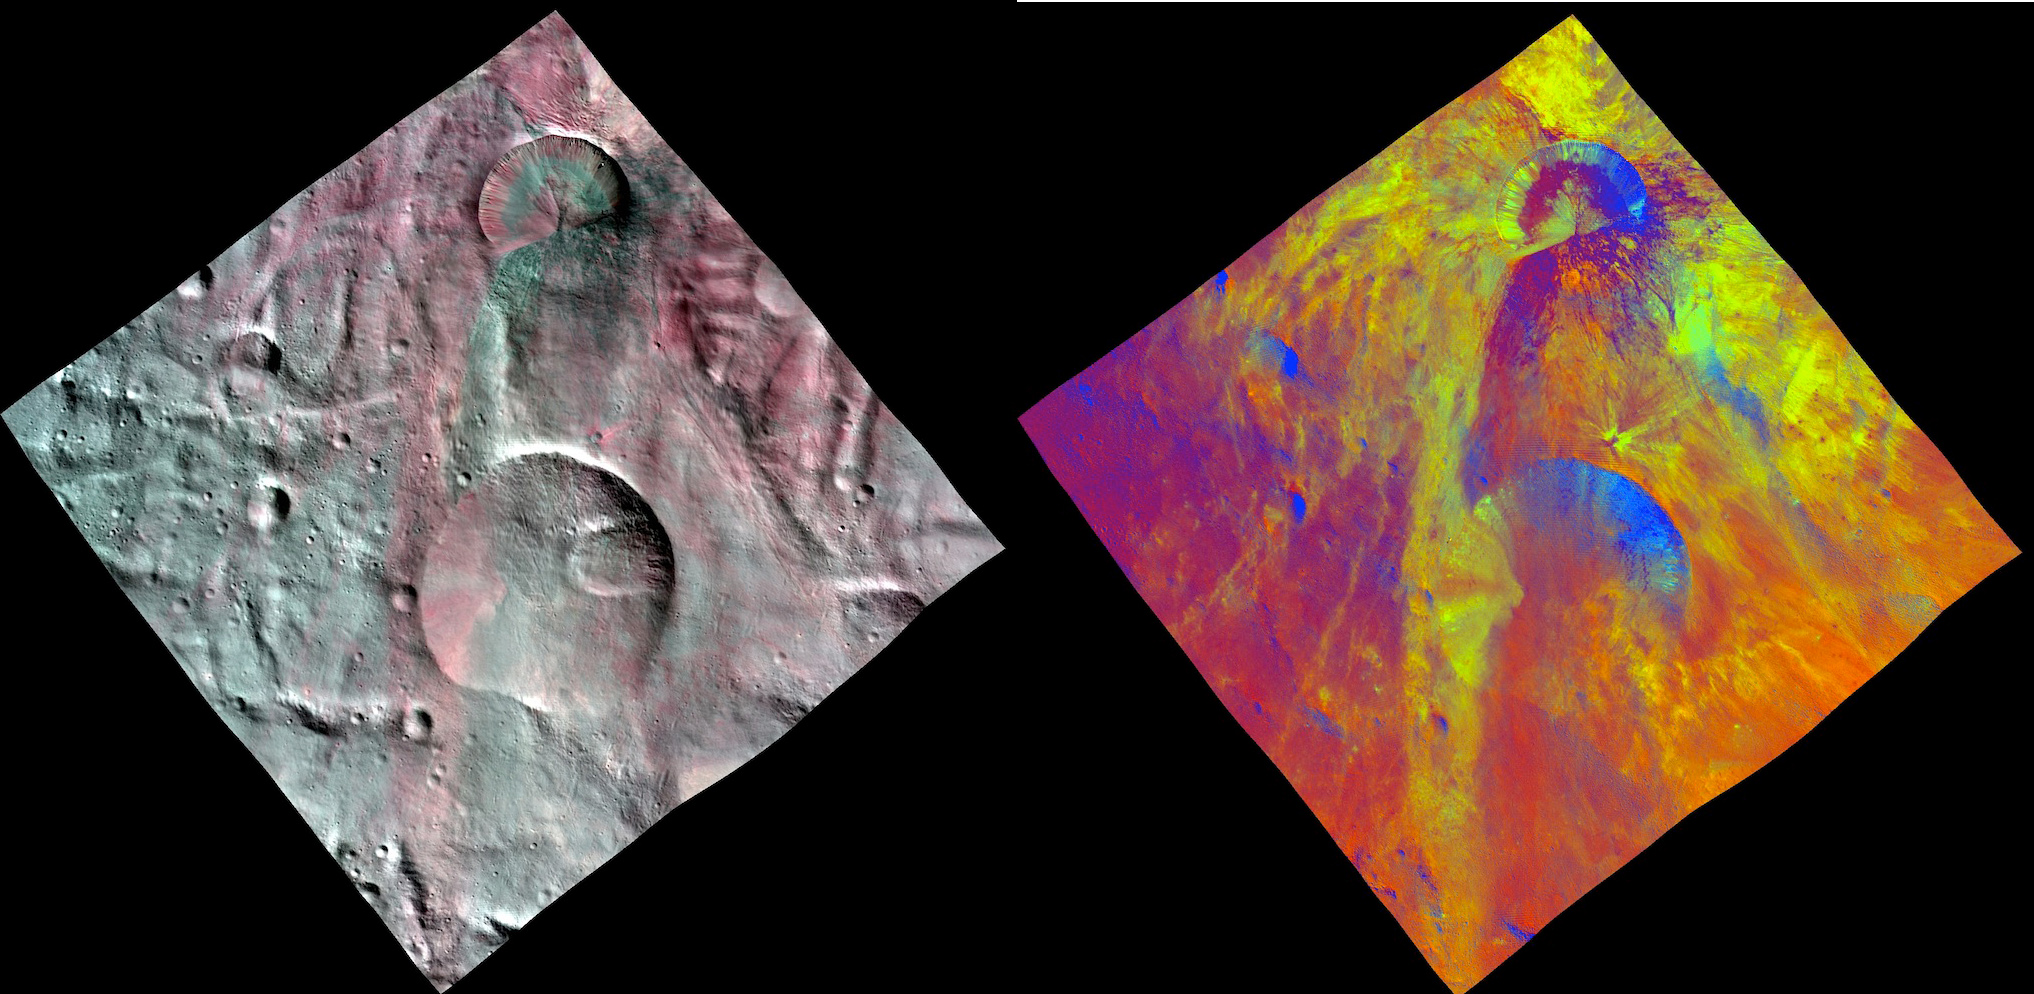

Fresh Impact Craters on Asteroid Vesta

This image combines two separate views of the giant asteroid Vesta obtained by NASA’s Dawn spacecraft. The images were taken by Dawn’s framing camera. The far-left image uses near-infrared filters where red is used to represent 750 nanometers, green represents 920 nanometers and blue represents 980 nanometers. The image on the right is an image with colors assigned by scientists, representing different rock or mineral types on Vesta, revealing a world of many varied, well-separated layers and ingredients.

The fresh impact craters in this view are located in the south polar region, which has been partly covered by landslides from the adjacent crater. This would suggest that a layer of loose material covers the Vesta surface.

Dawn’s mission to Vesta and Ceres is managed by JPL for NASA’s Science Mission Directorate in Washington. JPL is a division of the California Institute of Technology in Pasadena. Dawn is a project of the directorate’s Discovery Program, managed by NASA’s Marshall Space Flight Center in Huntsville, Ala. UCLA is responsible for overall Dawn mission science. Orbital Sciences Corp. in Dulles, Va., designed and built the spacecraft. The German Aerospace Center, the Max Planck Institute for Solar System Research, the Italian Space Agency and the Italian National Astrophysical Institute are international partners on the mission team.

Credit: NASA/JPL-Caltech/UCLA/MPS/DLR/IDA